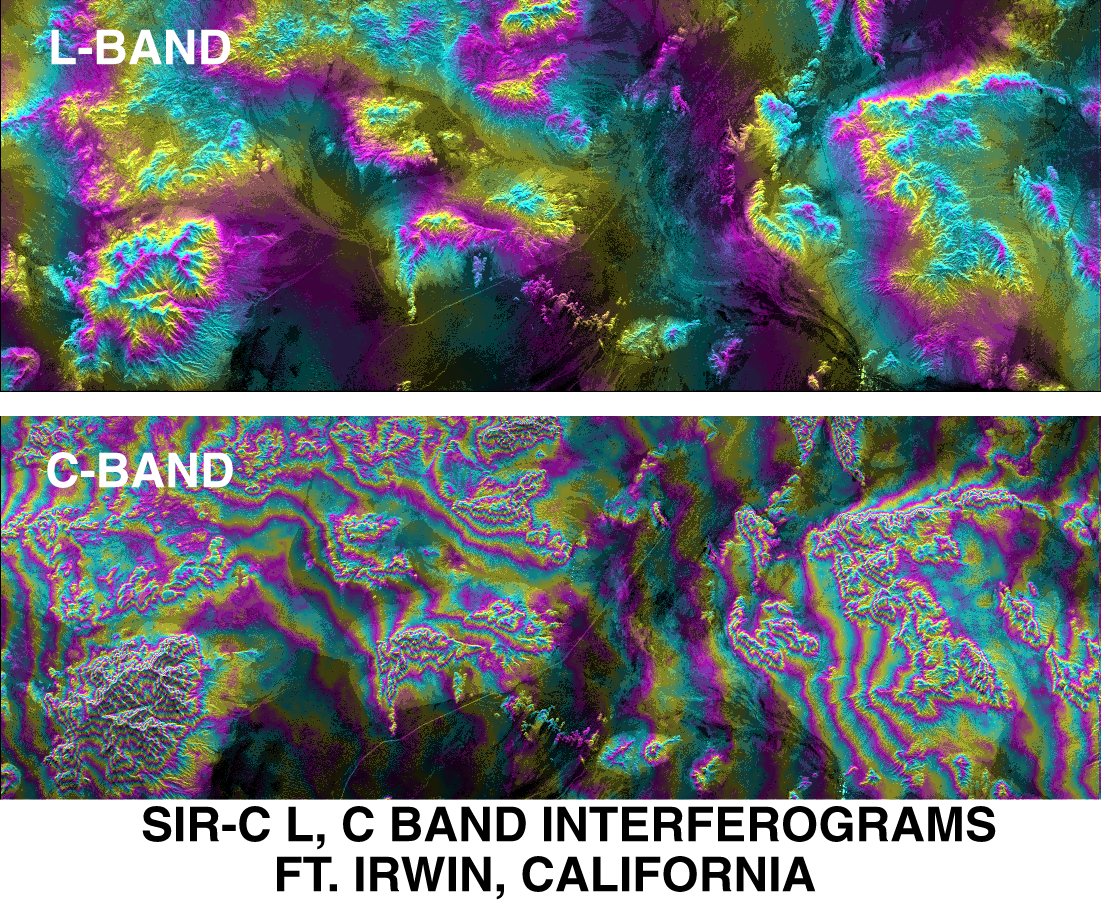

SPace Radar Image of Fort Irwin, California

This image of Fort Irwin in California’s Mojave Desert compares interferometric radar signatures topography — data that were obtained by multiple imaging of the same region to produce three-dimensional elevation maps — as it was obtained on October 7-8, 1994 by the Spaceborne Imaging Radar-C/X-band Synthetic Aperture Radar aboard the space shuttle Endeavour. Data were acquired using the L-band (24 centimeter wavelength) and C-band (6 centimeter wavelength). The image covers an area about 25 kilometers by 70 kilometers (15.5 miles by 43 miles). North is to the lower right of the image. The color contours shown are proportional to the topographic elevation. With a wavelength one-fourth that of the L-band, the results from the C-band cycle through the color contours four times faster for a given elevation change. Detailed comparisons of these multiple frequency data over different terrain types will provide insights in the future into wavelength-dependent effects of penetration and scattering on the topography measurement accuracy. Fort Irwin is an ideal site for such detailed digital elevation model comparisons because a number of high precision digital models of the area already exist from conventional measurements as well as from airborne interferometric SAR data.

Spaceborne Imaging Radar-C and X-band Synthetic Aperture Radar (SIR-C/X-SAR) is part of NASA’s Mission to Planet Earth. The radars illuminate Earth with microwaves, allowing detailed observations at any time, regardless of weather or sunlight conditions. SIR-C/X-SAR uses three microwave wavelengths: L-band (24 cm), C-band (6 cm) and X-band (3 cm). The multi-frequency data will be used by the international scientific community to better understand the global environment and how it is changing. The SIR-C/X-SAR data, complemented by aircraft and ground studies, will give scientists clearer insights into those environmental changes which are caused by nature and those changes which are induced by human activity.

SIR-C was developed by NASA’s Jet Propulsion Laboratory. X-SAR was developed by the Dornier and Alenia Spazio companies for the German space agency, Deutsche Agentur fuer Raumfahrtangelegenheiten (DARA), and the Italian space agency, Agenzia Spaziale Italiana (ASI), with the Deutsche Forschungsanstalt fuer Luft und Raumfahrt e.V.(DLR), the major partner in science, operations and data processing of X-SAR.

Credit: NASA/JPL